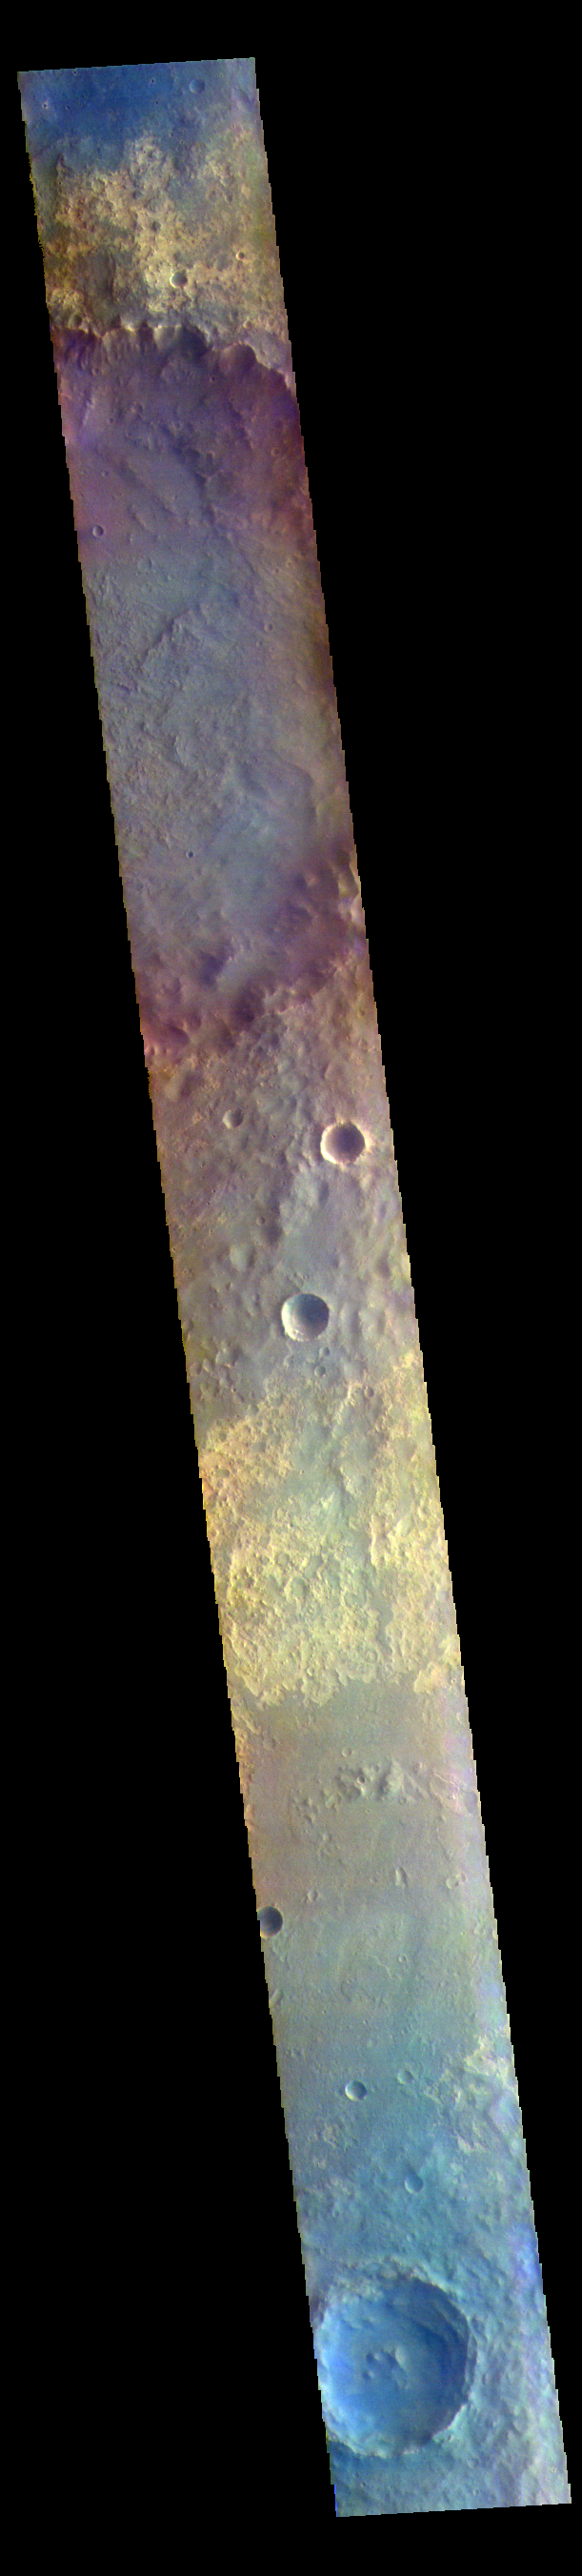

Arabia Terra – False Color

The THEMIS VIS camera contains 5 filters. The data from different filters can be combined in multiple ways to create a false color image. These false color images may reveal subtle variations of the surface not easily identified in a single band image. Today’s false color image shows part of Arabia Terra. Arabia Terra is one of the oldest surface regions on Mars and contains a large variety of surface features.

The THEMIS VIS camera is capable of capturing color images of the Martian surface using five different color filters. In this mode of operation, the spatial resolution and coverage of the image must be reduced to accommodate the additional data volume produced from using multiple filters. To make a color image, three of the five filter images (each in grayscale) are selected. Each is contrast enhanced and then converted to a red, green, or blue intensity image. These three images are then combined to produce a full color, single image. Because the THEMIS color filters don’t span the full range of colors seen by the human eye, a color THEMIS image does not represent true color. Also, because each single-filter image is contrast enhanced before inclusion in the three-color image, the apparent color variation of the scene is exaggerated. Nevertheless, the color variation that does appear is representative of some change in color, however subtle, in the actual scene. Note that the long edges of THEMIS color images typically contain color artifacts that do not represent surface variation.

Credit: NASA/JPL-Caltech/ASU